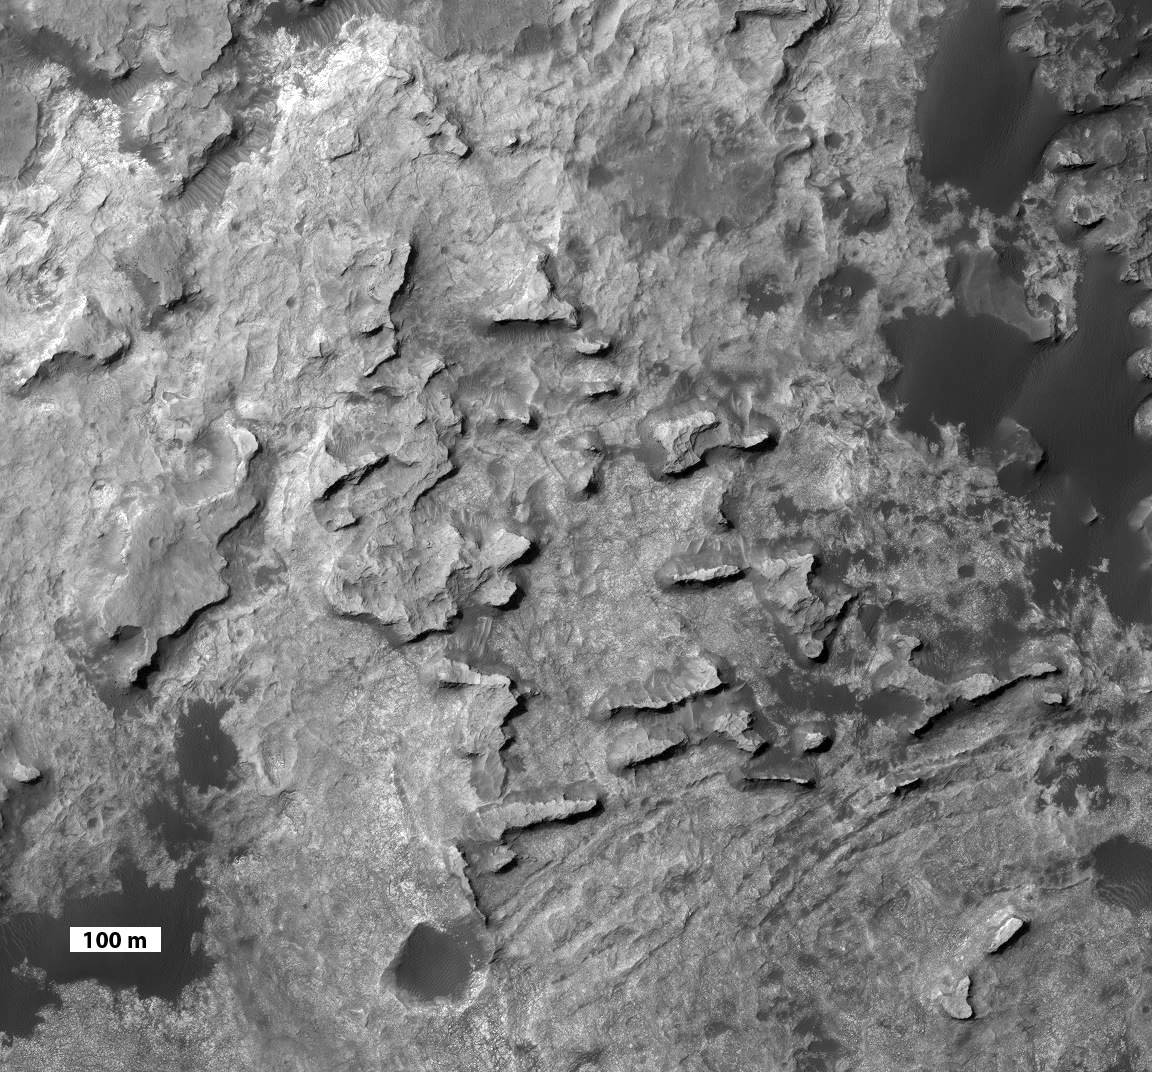

‘Murray Buttes’ at Foot of Mount Sharp on Mars

This view taken from orbit shows a cluster of small, steep-sided knobs called “Murray Buttes,” on the planned route for NASA’s Mars rover Curiosity to reach the slopes of Mount Sharp.

The scene covers a patch of ground about 0.8 mile (1.3 kilometers) across. North is up. The largest buttes in the group are about the size of a football field and the height of a goal post. Darker ground at upper right and lower left is part of sand dunes along the northern edge of Mount Sharp, within Gale Crater. Murray Buttes is located at a gap in that band of dunes, making passage through this area an attractive access route to the mountain slopes just south of this scene.

Curiosity’s science team chose the informal name Murray Buttes in tribute to Bruce Murray (1931-2013), an influential advocate for planetary exploration who was a member of the science teams for NASA’s earliest missions to Mars and later served as director of NASA’s Jet Propulsion Laboratory.

The image is a portion of an observation made by the High Resolution Imaging Science Experiment (HiRISE) camera aboard NASA’s Mars Reconnaissance Orbiter. A scale bar of 100 meters (328 feet) is provided at lower left.

Credit: NASA/JPL-Caltech